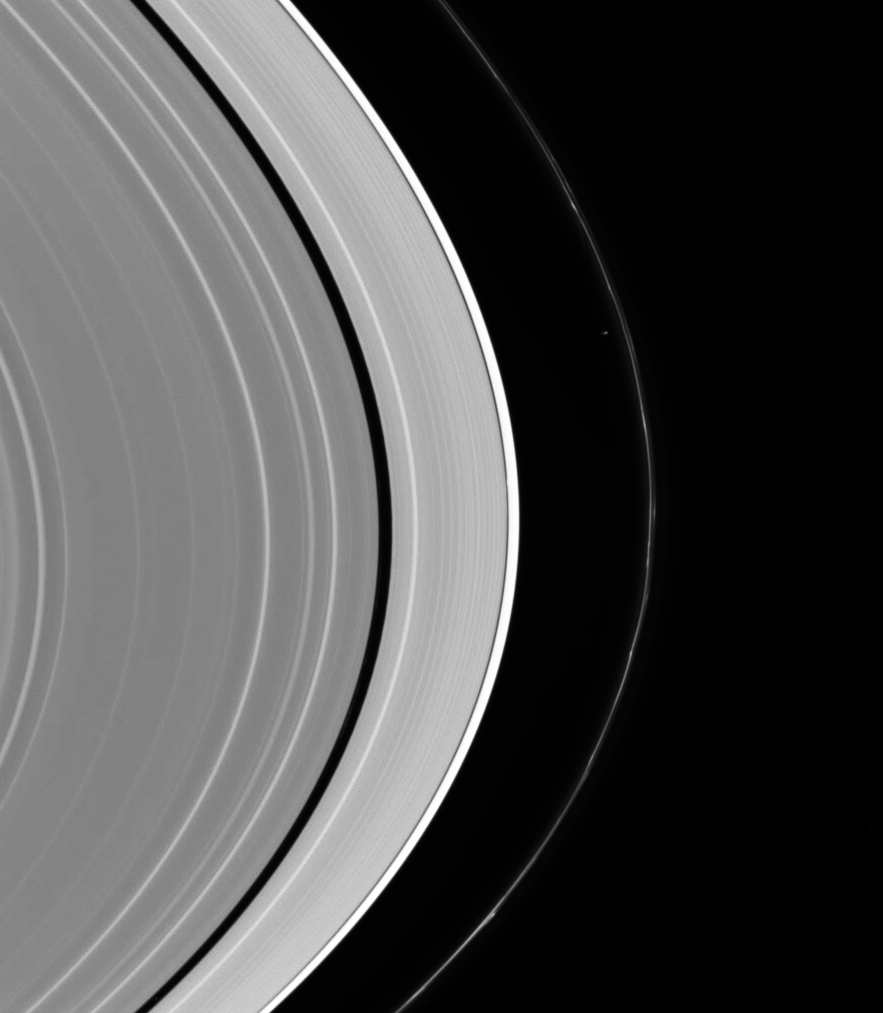

Two Sculptors

Although difficult to see at first, more than one moon is at work sculpting Saturn’s rings in this view from the Cassini spacecraft.

Prometheus (102 kilometers, or 63 miles across) is more or less obvious just inside the perturbed F ring. But in the Keeler Gap, just inside the bright A ring edge, lurks Daphnis (7 kilometers, or 4.3 miles across). The tiny moon and its attendant waves in the gap edges create a slight brightening of the gap at center.

This image is a wide-angle view taken concurrently with the higher resolution view seen in PIA07809.

This view looks toward the lit side of the rings from about 17 degrees below the ringplane.

The image was taken in visible light with the Cassini spacecraft wide-angle camera on Sept. 9, 2006 at a distance of approximately 422,000 kilometers (262,000 miles) from Saturn. Image scale on the sky at the distance of Saturn is 22 kilometers (13 miles) per pixel.

The Cassini-Huygens mission is a cooperative project of NASA, the European Space Agency and the Italian Space Agency. The Jet Propulsion Laboratory, a division of the California Institute of Technology in Pasadena, manages the mission for NASA’s Science Mission Directorate, Washington, D.C. The Cassini orbiter and its two onboard cameras were designed, developed and assembled at JPL. The imaging operations center is based at the Space Science Institute in Boulder, Colo.

Credit: NASA/JPL/Space Science Institute